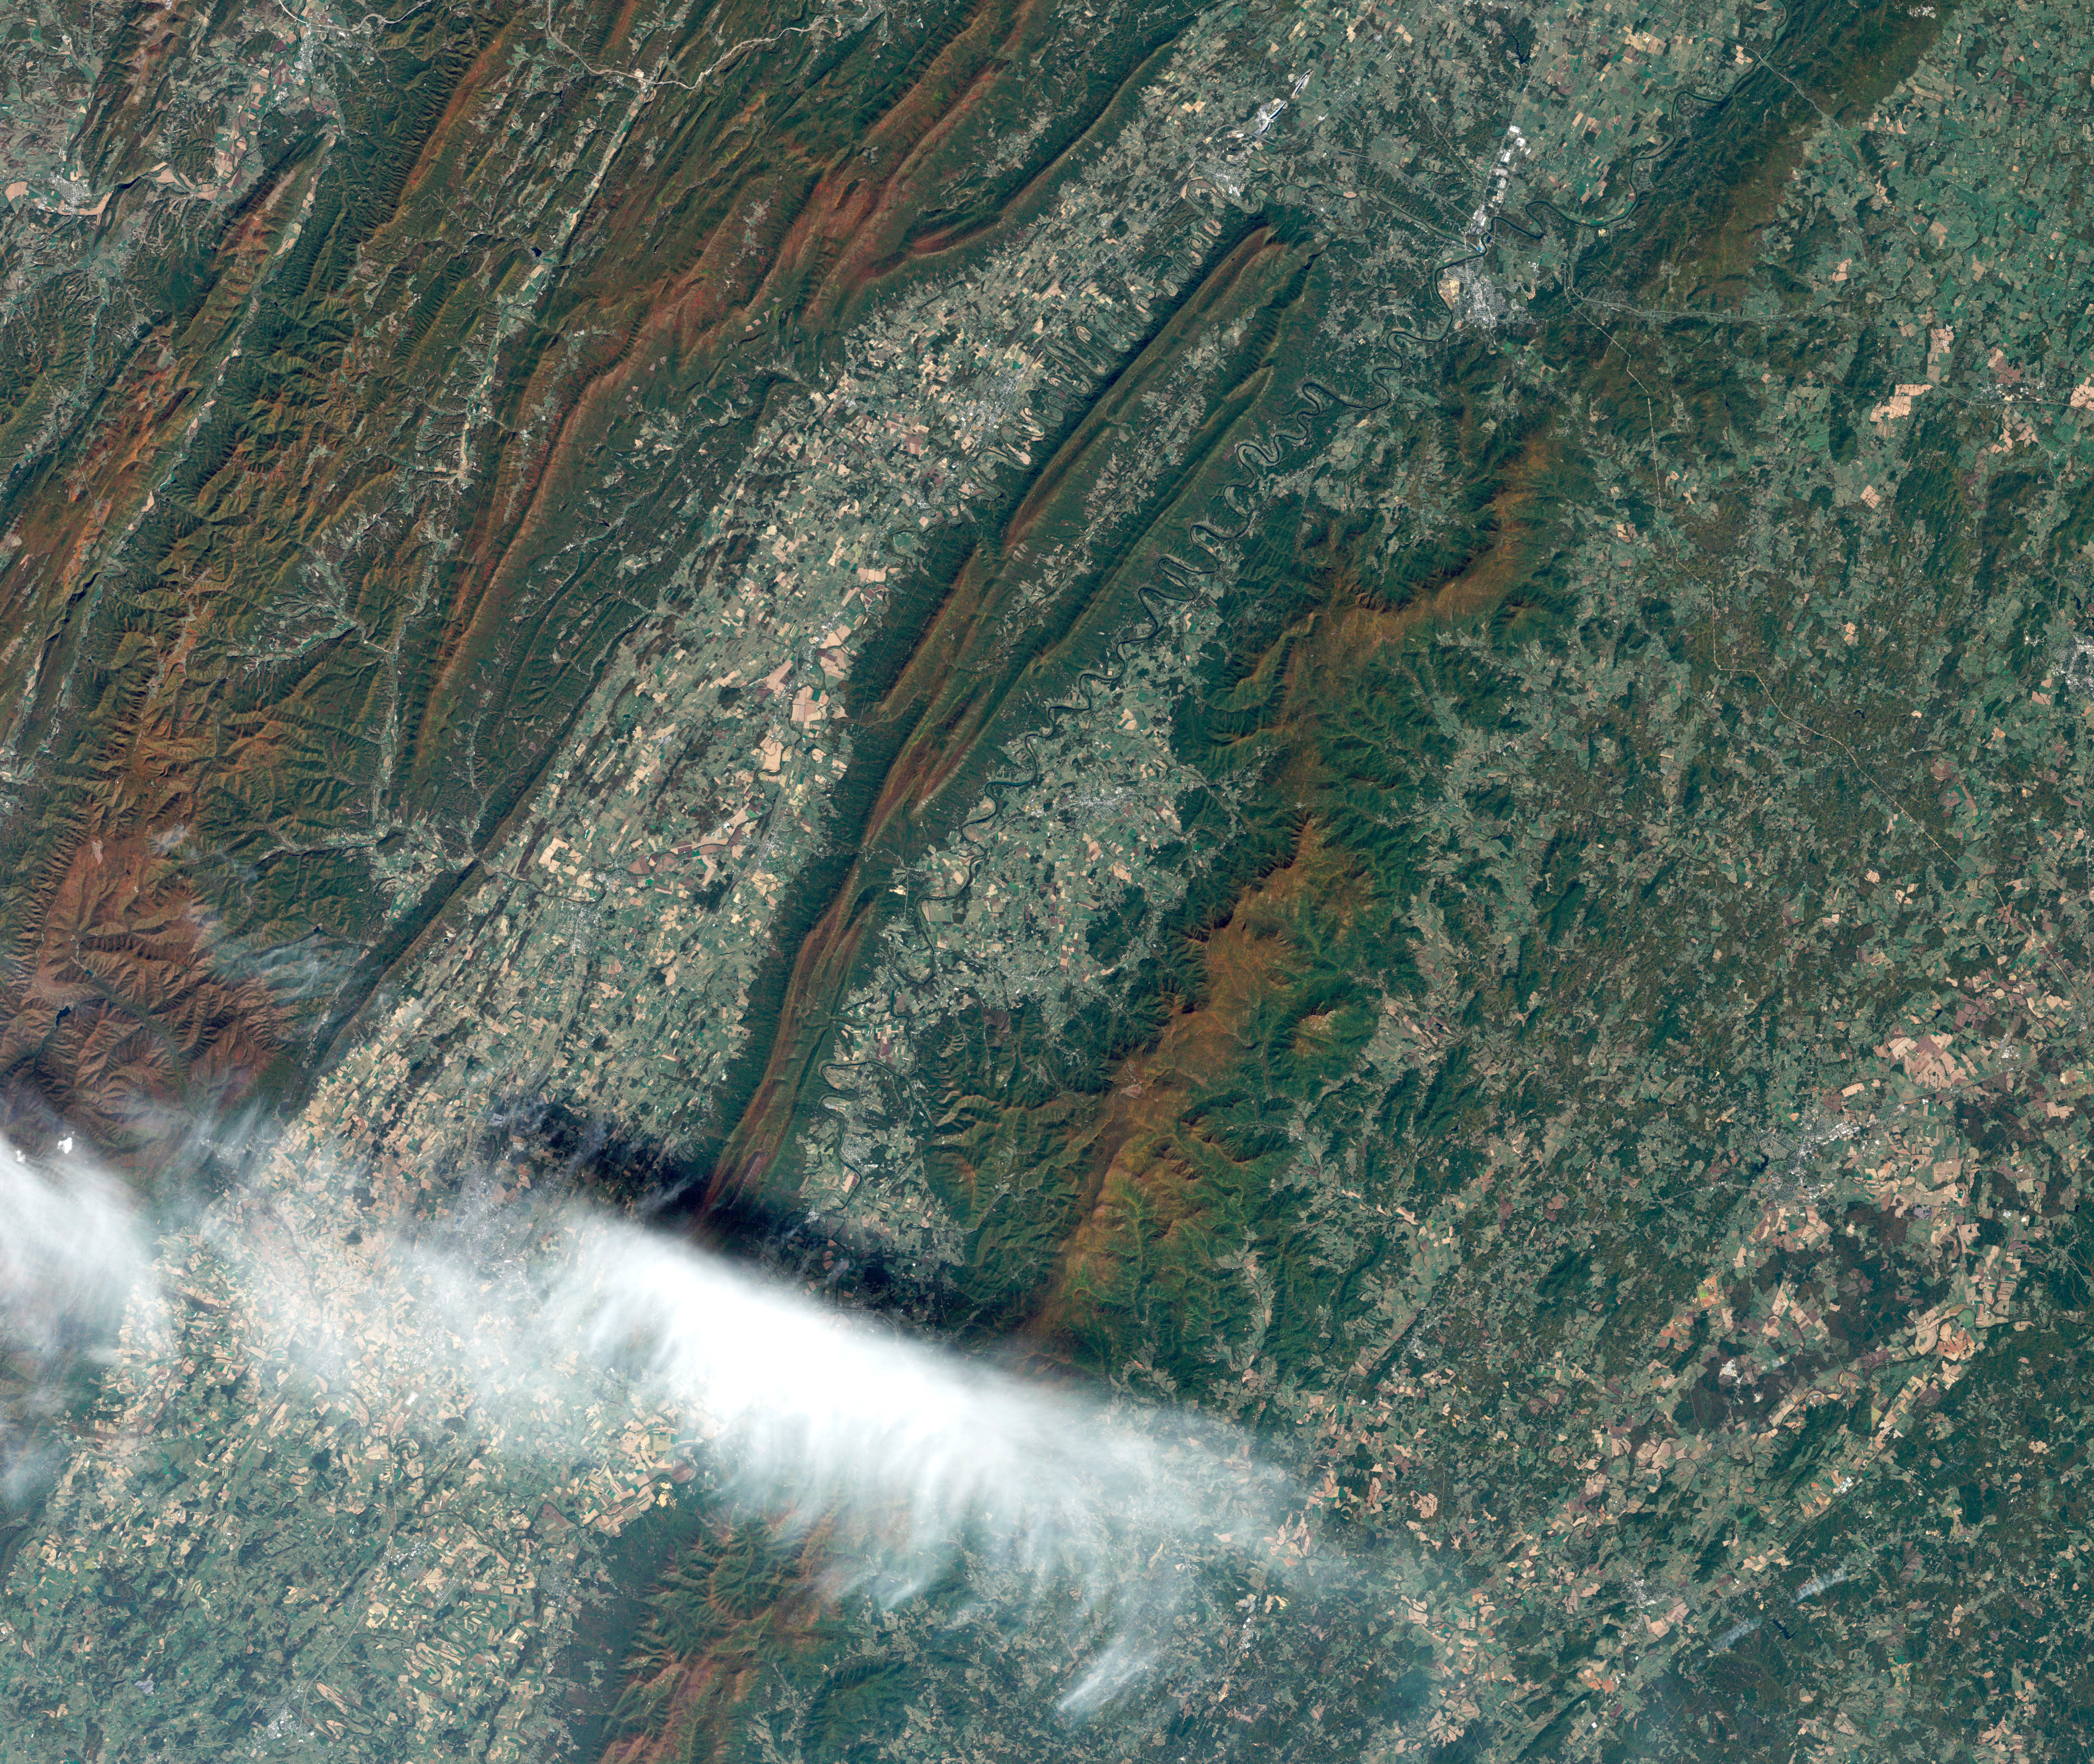

Shenandoah National Park

On July 3, 1936, President Franklin Delano Roosevelt stood amidst the crowd in Big Meadows and officially dedicated Shenandoah National Park in Virginia. The Thematic Mapper on the Landsat satellite captured this view of the heart of Shenandoah National Park on October 10, 2010, at the height of the fall “leaf-peeping” season. The orange and brown swath across the image highlights the hilly backbone of the park, where leaves had turned to their fall colors. The 169-kilometer (105-mile) Skyline Drive that meanders across the crest of the ridge is often jammed with tourists in autumn. The park includes more than 518 miles of hiking trails, including more than 100 miles of the Appalachian Trail. The highest peak is Hawksbill Mountain at 4,051 feet (1,235 m), but the most popular with hikers is Old Rag Mountain. A circuitous eight-mile (13 kilometer) trail leads to an exposed, rocky summit 3,291 feet (1,003 meters) above sea level. The 2,200 foot elevation change from base to summit, combined with several rock scrambles, make Old Rag not only the most popular but also the most dangerous hike.

Credit: NASA/Landsat5